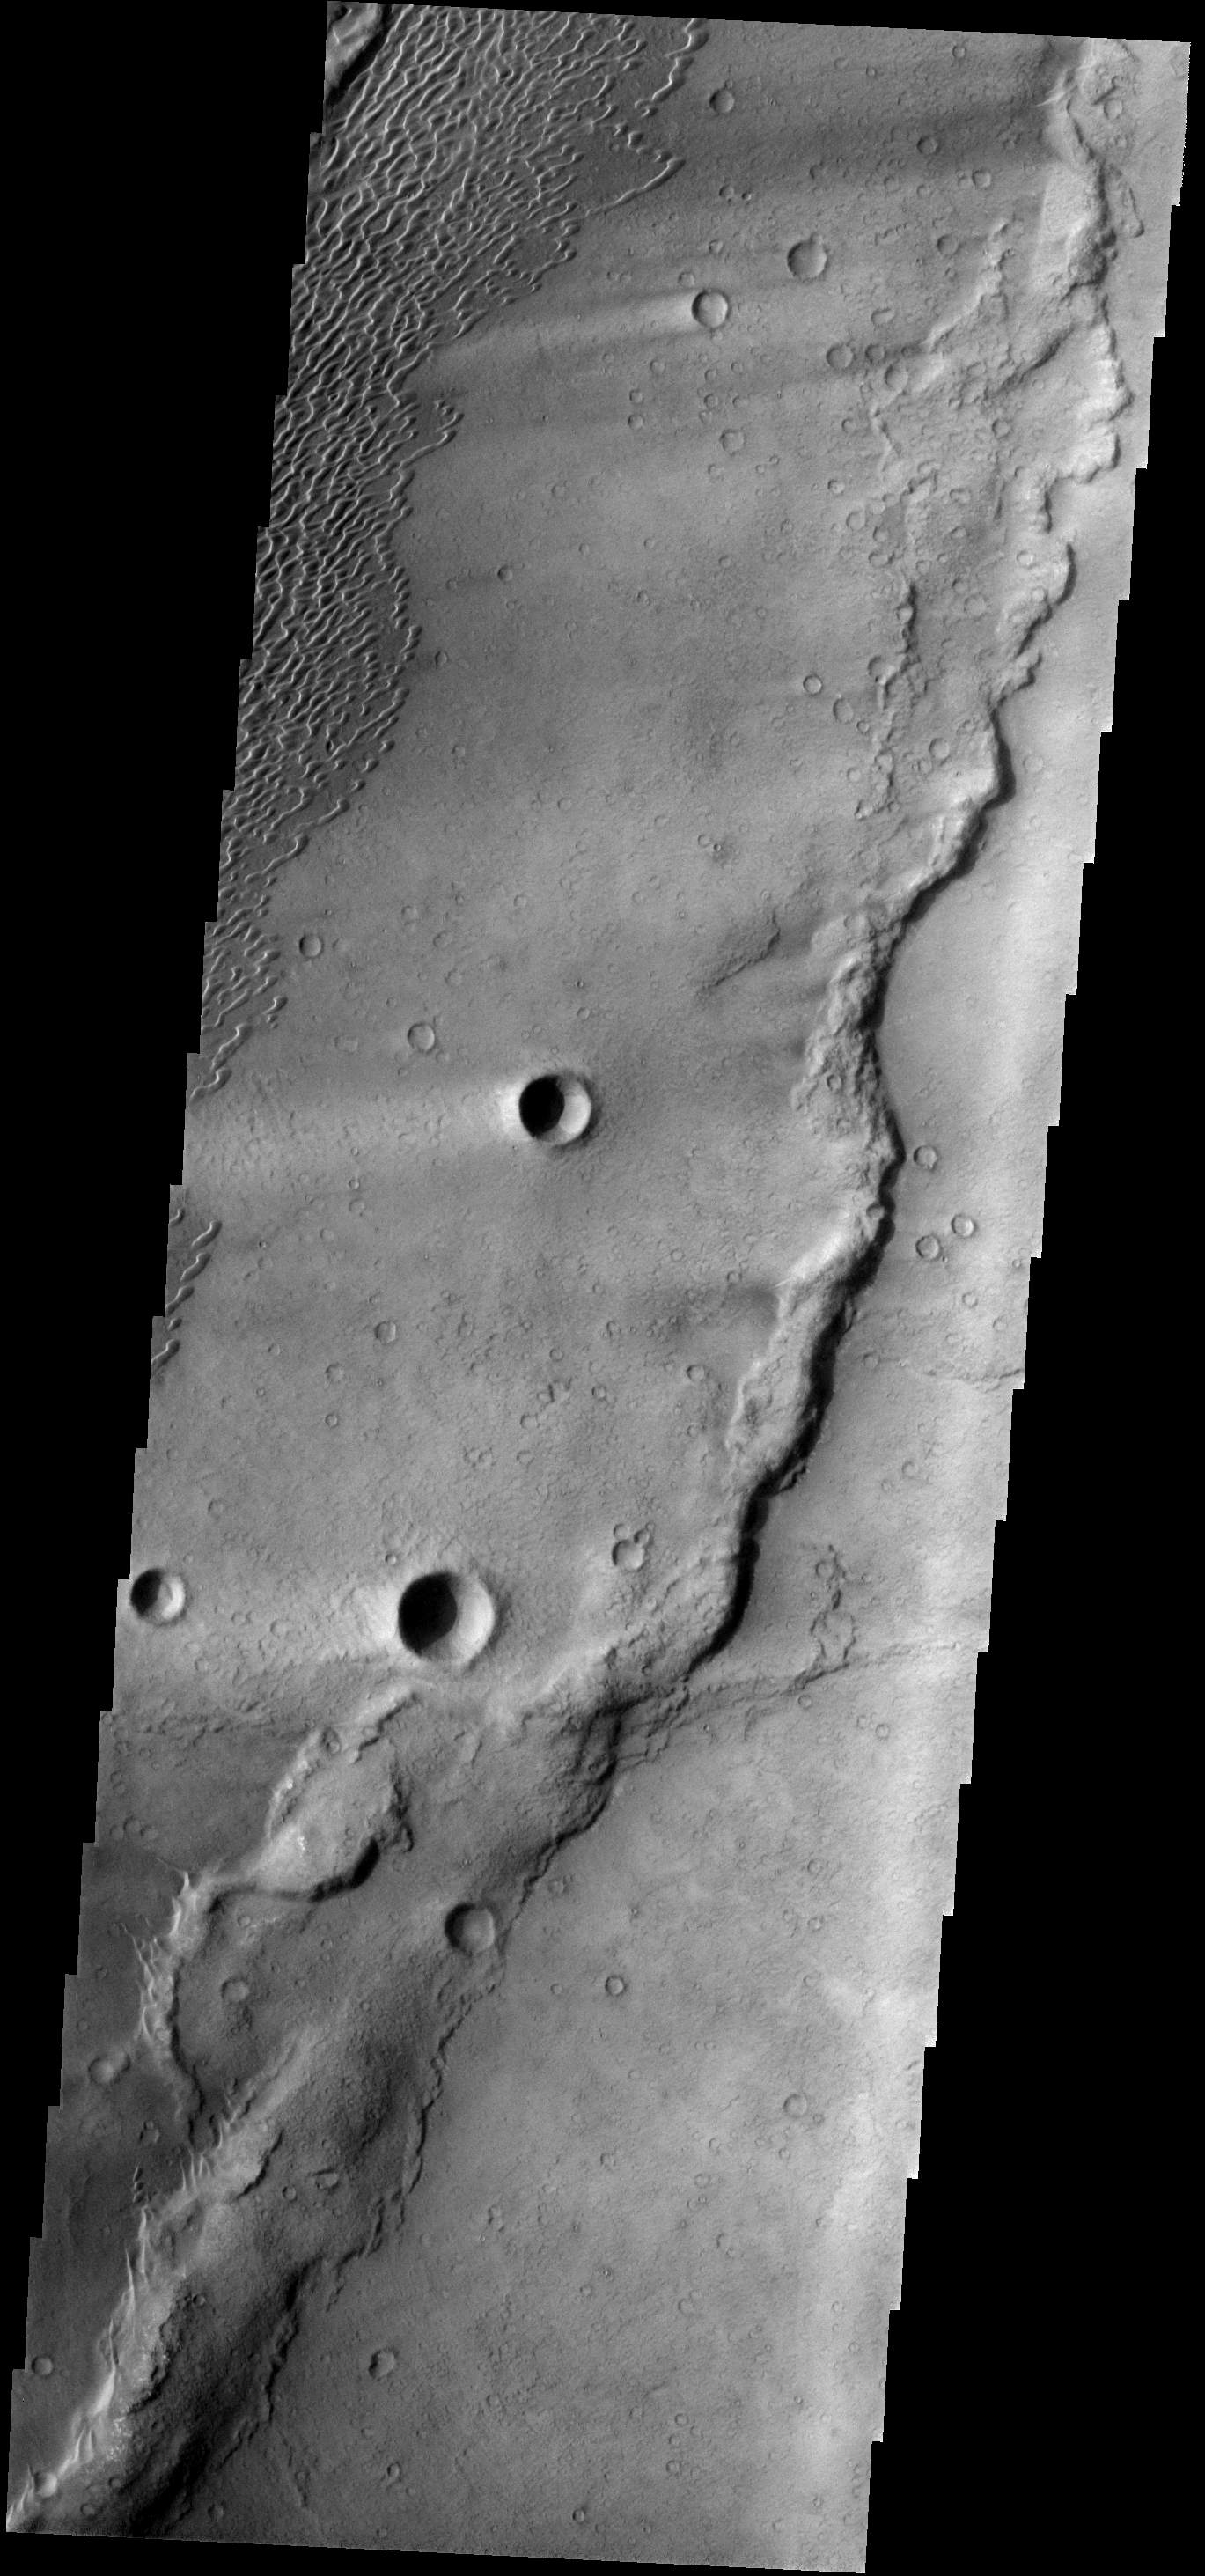

Meroe Dunes

These dunes occur in the Syrtis Major volcanic complex, near Meroe Patera.

Image information: VIS instrument. Latitude 6.3N, Longitude 68.3E. 18 meter/pixel resolution.

Please see the THEMIS Data Citation Note for details on crediting THEMIS images.

Note: this THEMIS visual image has not been radiometrically nor geometrically calibrated for this preliminary release. An empirical correction has been performed to remove instrumental effects. A linear shift has been applied in the cross-track and down-track direction to approximate spacecraft and planetary motion. Fully calibrated and geometrically projected images will be released through the Planetary Data System in accordance with Project policies at a later time.

NASA’s Jet Propulsion Laboratory manages the 2001 Mars Odyssey mission for NASA’s Office of Space Science, Washington, D.C. The Thermal Emission Imaging System (THEMIS) was developed by Arizona State University, Tempe, in collaboration with Raytheon Santa Barbara Remote Sensing. The THEMIS investigation is led by Dr. Philip Christensen at Arizona State University. Lockheed Martin Astronautics, Denver, is the prime contractor for the Odyssey project, and developed and built the orbiter. Mission operations are conducted jointly from Lockheed Martin and from JPL, a division of the California Institute of Technology in Pasadena.

Credit: NASA/JPL/ASU